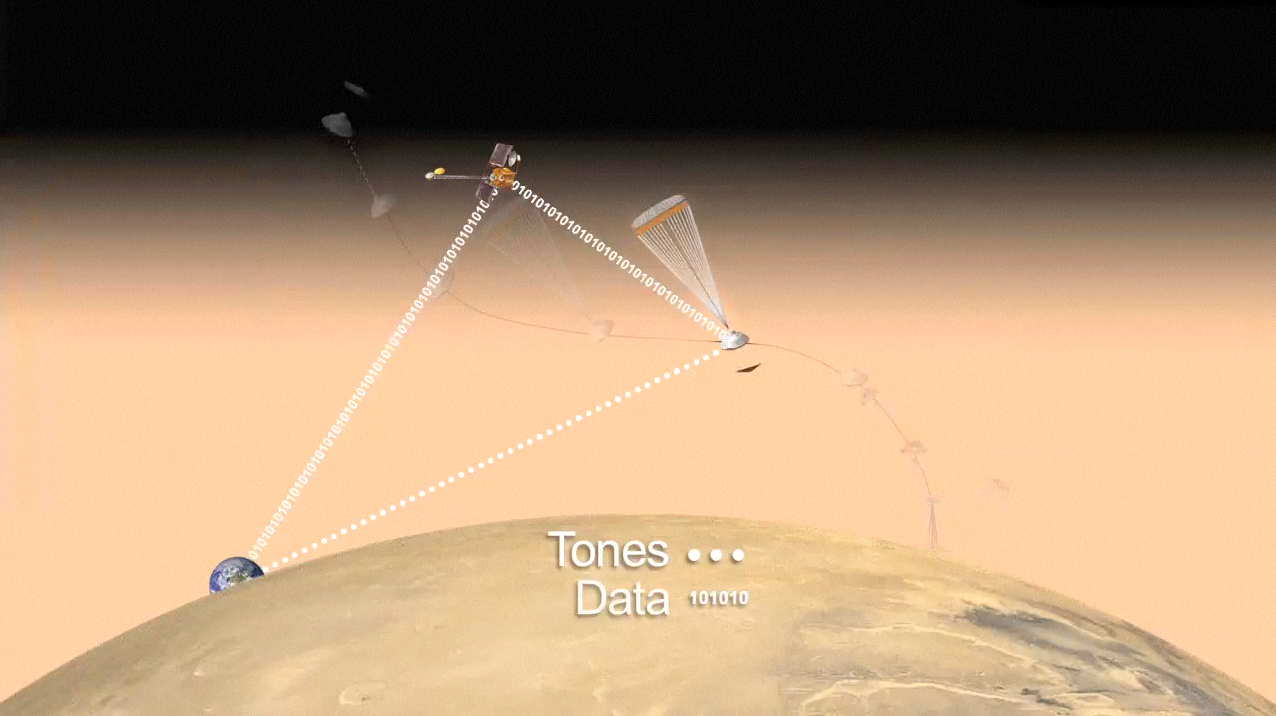

Curiosity Speaks (Artist’s Concept)

The artist’s animation depicts how NASA’s Curiosity rover will communicate with Earth during landing. As the rover descends to Mars, it will send out basic radio-frequency tones that go directly to Earth. NASA’s Odyssey orbiter will then relay more complex UHF radio signals from the rover to Earth.

Credit: NASA/JPL-Caltech